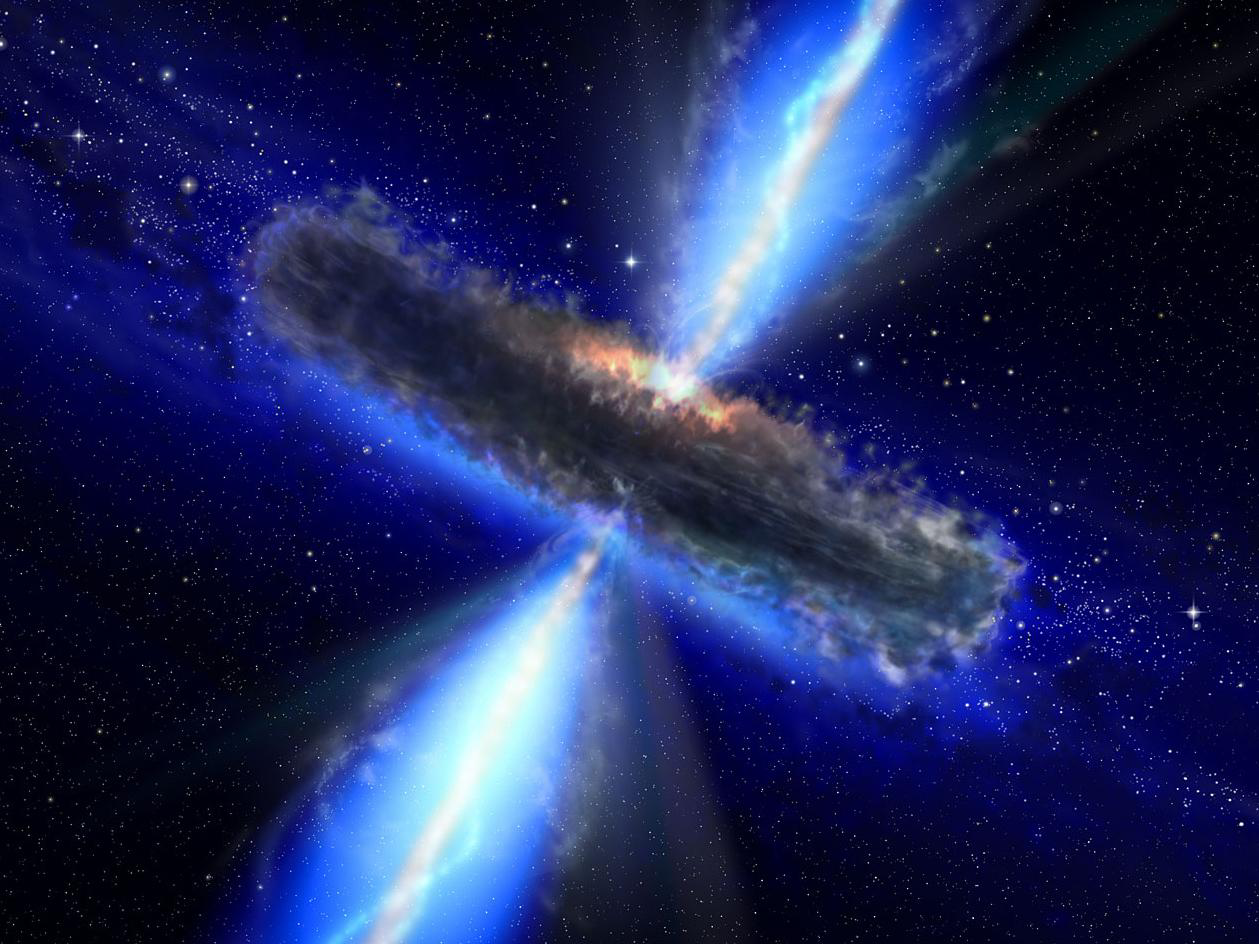

Quasar Drenched in Water Vapor (Artist’s Concept)

This artist’s concept illustrates a quasar, or feeding black hole, similar to APM 08279+5255, where astronomers discovered huge amounts of water vapor. Gas and dust likely form a torus around the central black hole, with clouds of charged gas above and below. X-rays emerge from the very central region, while thermal infrared radiation is emitted by dust throughout most of the torus. While this figure shows the quasar’s torus approximately edge-on, the torus around APM 08279+5255 is likely positioned face-on from our point of view.

Credit: NASA/ESA